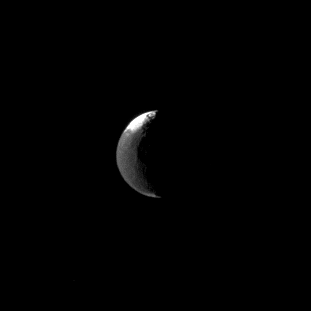

Distant Crescent

Only a slice of Iapetus is illuminated in this image, but still the Cassini spacecraft spies the distinctive two-tone surface of this distant Saturnian moon.

Lit terrain seen here is on the leading hemisphere of Iapetus (1,471 kilometers, or 914 miles across). North on Iapetus is up and rotated 13 degrees to the left.

The view was acquired at a distance of approximately 2.7 million kilometers (1.7 million miles) from Iapetus and at a Sun-Iapetus-spacecraft, or phase, angle of 111 degrees. The image was taken in visible light with the Cassini spacecraft narrow-angle camera on March 3, 2009. Image scale is 16 kilometers (10 miles) per pixel.

The Cassini-Huygens mission is a cooperative project of NASA, the European Space Agency and the Italian Space Agency. The Jet Propulsion Laboratory, a division of the California Institute of Technology in Pasadena, manages the mission for NASA’s Science Mission Directorate, Washington, D.C. The Cassini orbiter and its two onboard cameras were designed, developed and assembled at JPL. The imaging operations center is based at the Space Science Institute in Boulder, Colo.

Credit: NASA/JPL/Space Science Institute